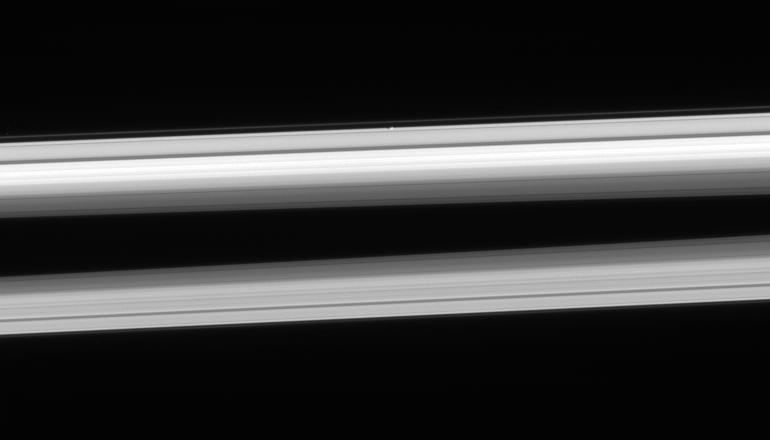

Edgy Atlas

The Cassini spacecraft looks up from beneath the ringplane to spy Atlas hugging the outer edge of the A ring, above center.

The image was taken in visible light with the Cassini spacecraft narrow-angle camera on Feb. 23, 2006, at a distance of approximately 1.1 million kilometers (700,000 miles) from Atlas (32 kilometers, or 20 miles across). The image scale is 7 kilometers (4 miles) per pixel on Atlas.

The Cassini-Huygens mission is a cooperative project of NASA, the European Space Agency and the Italian Space Agency. The Jet Propulsion Laboratory, a division of the California Institute of Technology in Pasadena, manages the mission for NASA’s Science Mission Directorate, Washington, D.C. The Cassini orbiter and its two onboard cameras were designed, developed and assembled at JPL. The imaging operations center is based at the Space Science Institute in Boulder, Colo.

Credit: NASA/JPL/Space Science Institute